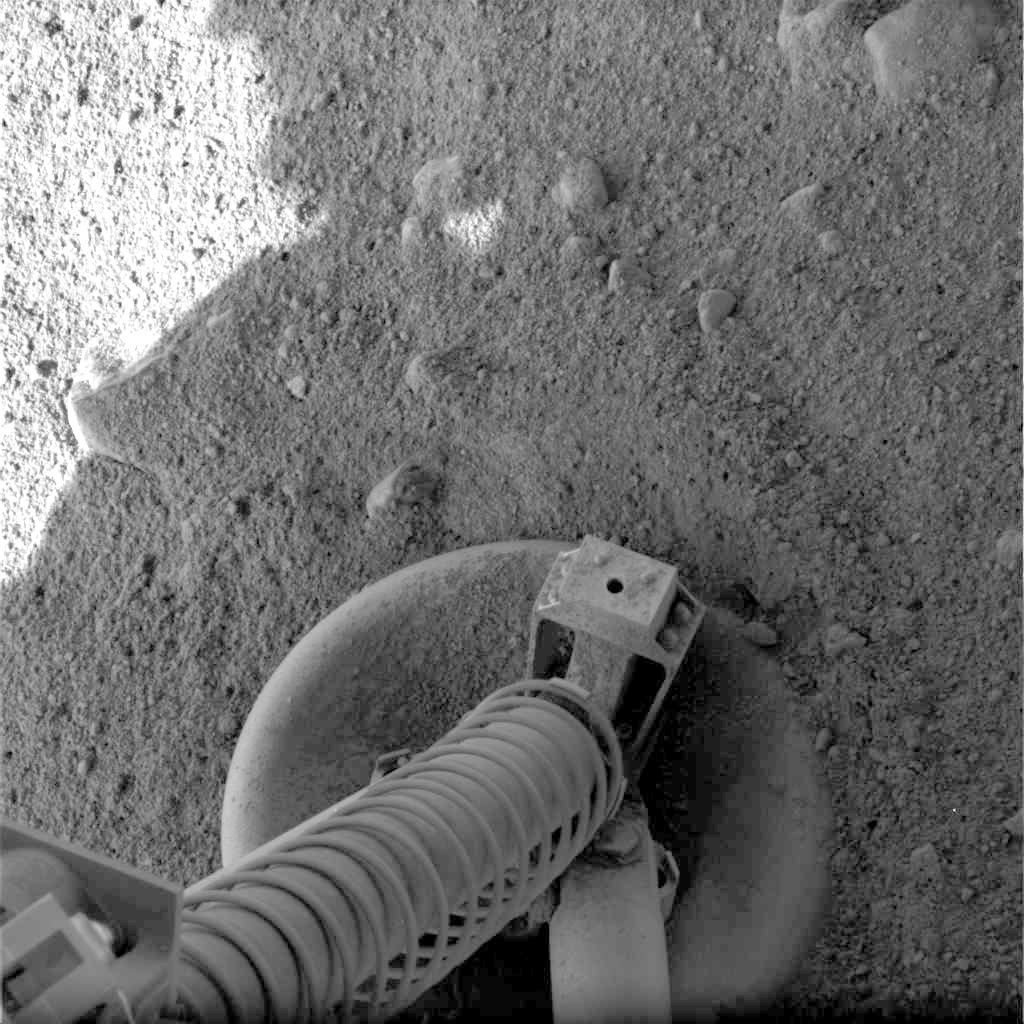

On Solid Ground

This view of one of the footpads of NASA’s three-legged Phoenix Mars Lander shows a solid surface at the spacecraft’s landing site. As the legs touched down on the surface of Mars, they kicked up some loose material on top of the footpad, but overall, the surface is unperturbed.

Each footpad is about the size of a large dinner plate, measuring 11.5 inches from rim to rim. The base of the footpad is shaped like the bottom of a shallow bowl to provide stability.

This image was taken by the spacecraft’s Surface Stereo Imager shortly after landing, at 17:07 local time on Mars.

The Phoenix Mission is led by the University of Arizona, Tucson, on behalf of NASA. Project management of the mission is by NASA’s Jet Propulsion Laboratory, Pasadena, Calif. Spacecraft development is by Lockheed Martin Space Systems, Denver.

Photojournal Note: As planned, the Phoenix lander, which landed May 25, 2008 23:53 UTC, ended communications in November 2008, about six months after landing, when its solar panels ceased operating in the dark Martian winter.

Credit: NASA/JPL-Caltech/University of Arizona